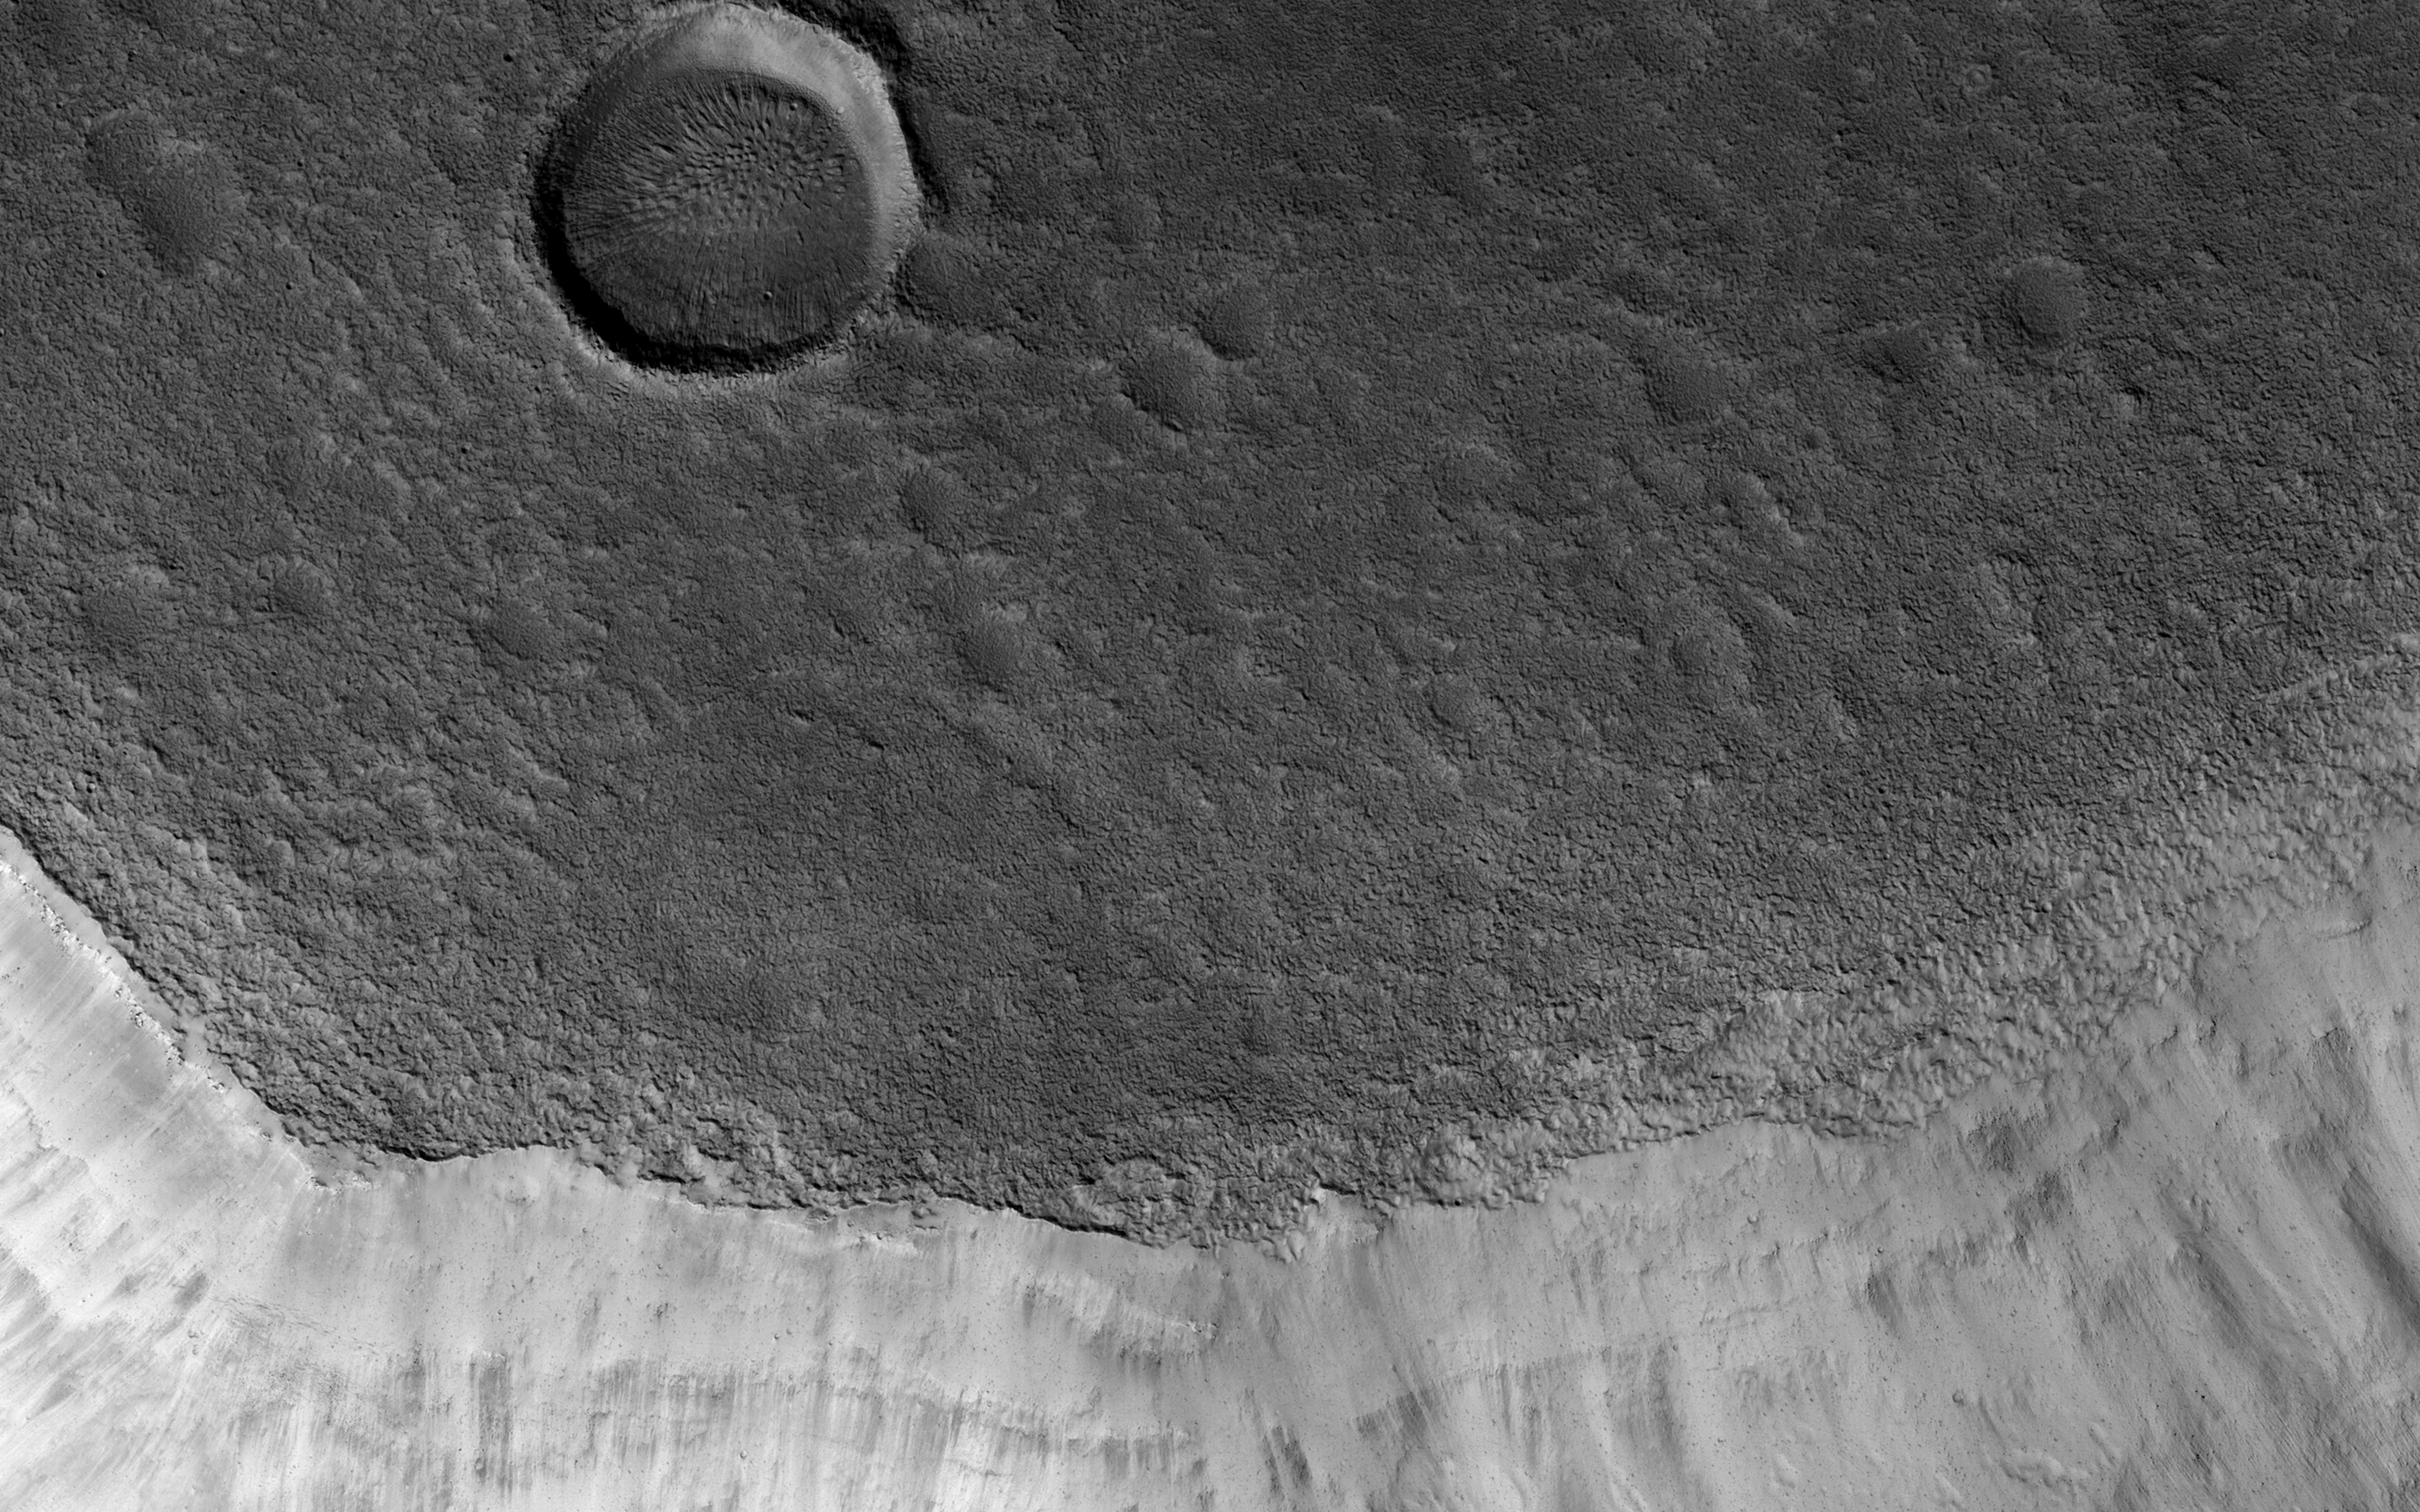

Aging with Impacts

Mamers Valles is a long (approximately 1000 kilometers) sinuous canyon beginning in Arabia Terra and ending in the Northern lowlands of Deuteronilus Mensae. This image from NASA’s Mars Reconnaissance Orbiter (MRO) features the southern facing slope of the canyon wall.

The northern half (top) has a rough, pitted texture with numerous impact craters, while the middle section shows the steep canyon wall. Streaks of slightly different colors show slope material eroding onto the canyon floor. Though the canyon itself was formed long ago, the material deposited on the canyon floor has been laid down over time, creating a much younger surface.

The difference in age of the surfaces can also be indicated by the presence or absence of impact craters. The longer a surface has been exposed, the more impact craters it will accumulate. Counting craters to determine age estimates of planetary surfaces has been used throughout the solar system. This method is based on the assumption that the youngest, freshly formed surfaces will have no impact craters, and as time progresses crater impacts will accumulate at a predictable rate. This concept has been calibrated using crater counts on the Moon and the measured age of the rocks brought back by the Apollo missions.

The map is projected here at a scale of 50 centimeters (19.7 inches) per pixel. [The original image scale is 59.2 centimeters (22.4 inches) per pixel (with 2 x 2 binning); objects on the order of 178 centimeters (33.8 inches) across are resolved.] North is up.

The University of Arizona, Tucson, operates HiRISE, which was built by Ball Aerospace & Technologies Corp., Boulder, Colo. NASA’s Jet Propulsion Laboratory, a division of Caltech in Pasadena, California, manages the Mars Reconnaissance Orbiter Project for NASA’s Science Mission Directorate, Washington.

Credit: NASA/JPL-Caltech/Univ. of Arizona